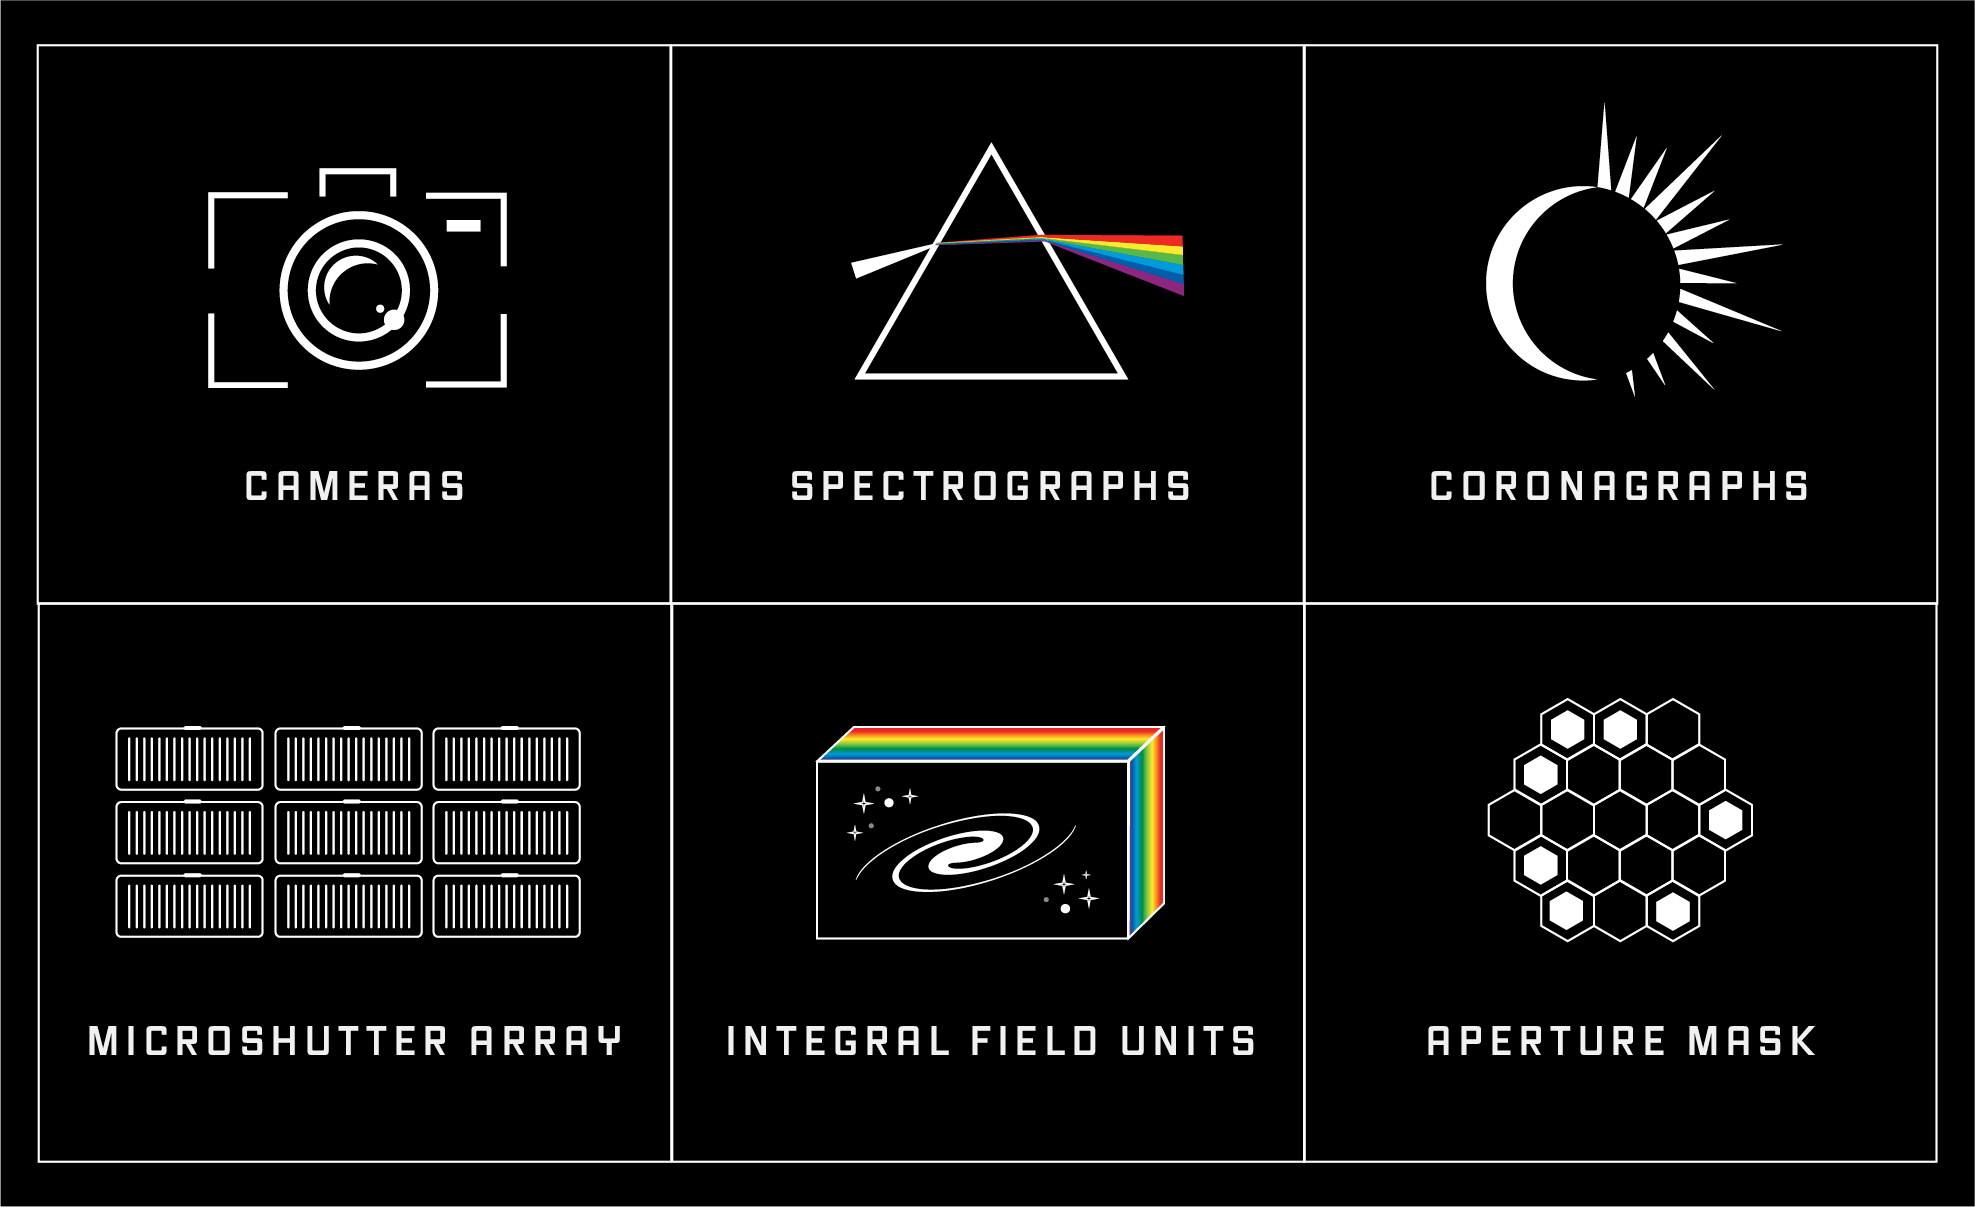

Components of Webb’s Scientific Instruments

The Webb telescope includes four scientific instruments (MIRI, NIRCam, NIRSpec, and NIRISS), each of which consists of a different combination of components.

Cameras capture two-dimensional images of regions of space. NIRCam and NIRISS capture images in the near-infrared, while MIRI captures mid-infrared images. NIRSpec is the only instrument without a camera.

Spectrographs spread light out into a spectrum so that the brightness of each individual wavelength can be measured. Webb has a number of different types of spectrographs, each designed for a slightly different purpose. All four of Webb’s instruments have spectrographs.

Coronagraphs are opaque disks used to block the bright light of stars in order to detect the much fainter light of planets and debris disks orbiting the star. NIRCam and MIRI have coronagraphs.

Webb’s microshutter array (MSA) is a grid of 248,000 tiny doors that can be opened and closed to transmit or block light in order to capture spectra of 100 individual objects or points in space at the same time (multi-object spectroscopy). NIRSpec is the only one of Webb’s instrument with an MSA, and Webb is the only space telescope with an MSA.

An integral field unit (IFU) is a combination of camera and spectrograph used to capture and map spectra across a field of view in order to understand variation over space. NIRSpec and MIRI have IFUs.

Webb’s aperture mask is a metal plate with seven hexagonal holes that is placed in front of the detectors to increase the effective resolution of the telescope and capture more detailed images of extremely bright objects (aperture mask interferometry). NIRISS is the only instrument with an aperture mask.

Credit: Illustration: NASA, ESA, CSA, Andi James (STScI)